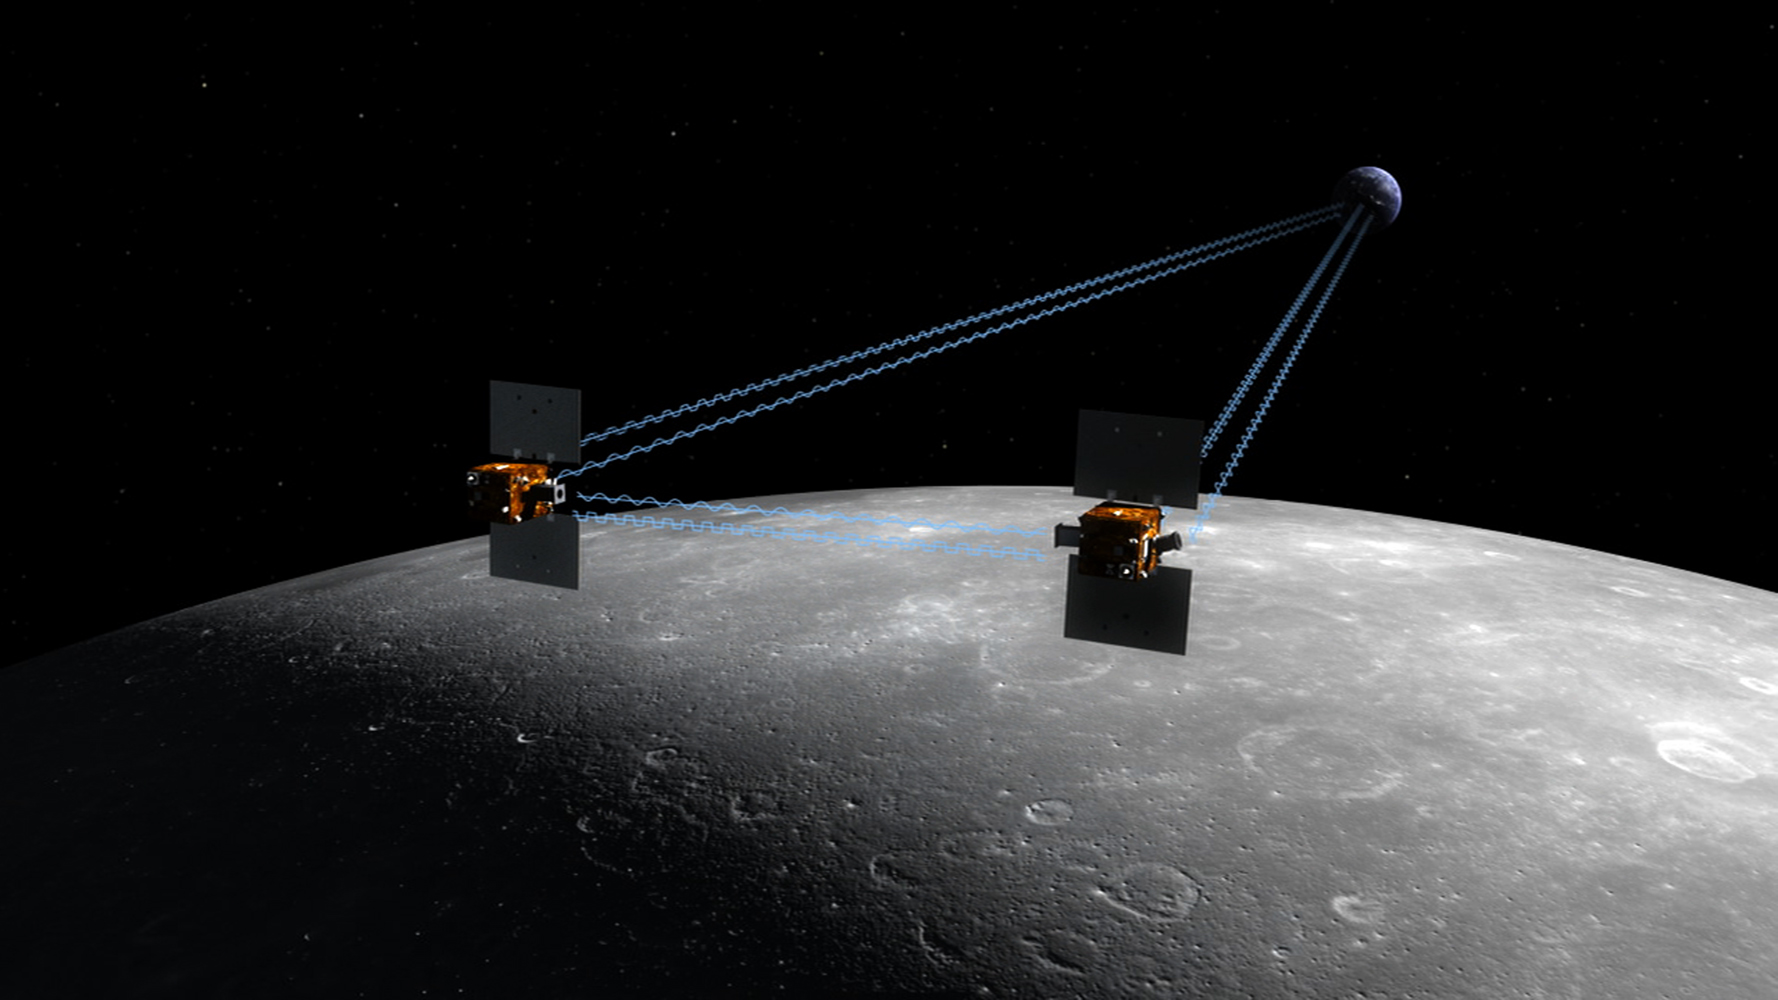

New NASA Mission to Reveal Moon’s Internal Structure and Evolution (Artist’s Concept)

The Gravity Recovery and Interior Laboratory, or GRAIL, mission will fly twin spacecraft in tandem orbits around the moon to measure its gravity field in unprecedented detail. GRAIL is a part of NASA’s Discovery Program.

Credit: NASA/JPL